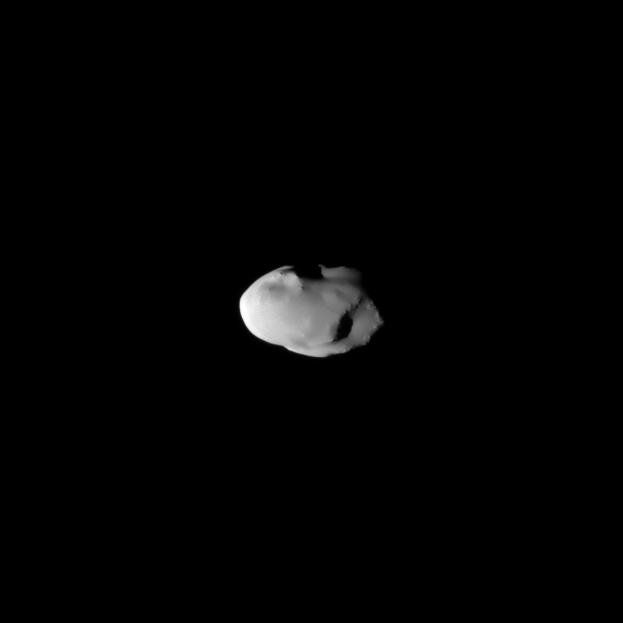

Smooth Telesto

The smooth surface of Saturn’s moon Telesto is documented in this image captured during the Cassini spacecraft’s Aug. 27, 2009, flyby.

See PIA07696 to learn more about Telesto’s lack of craters.

This view looks toward the leading hemisphere of Telesto (25 kilometers, or 16 miles across). North on the moon is up and rotated 3 degrees to the right.

The image was taken in visible light with the Cassini spacecraft narrow-angle camera. The view was obtained at a distance of approximately 36,000 kilometers (22,000 miles) from Telesto and at a sun-Telesto-spacecraft, or phase, angle of 48 degrees. Image scale is 214 meters (702 feet) per pixel.

The Cassini-Huygens mission is a cooperative project of NASA, the European Space Agency and the Italian Space Agency. The Jet Propulsion Laboratory, a division of the California Institute of Technology in Pasadena, manages the mission for NASA’s Science Mission Directorate, Washington, D.C. The Cassini orbiter and its two onboard cameras were designed, developed and assembled at JPL. The imaging operations center is based at the Space Science Institute in Boulder, Colo.

Credit: NASA/JPL/Space Science Institute